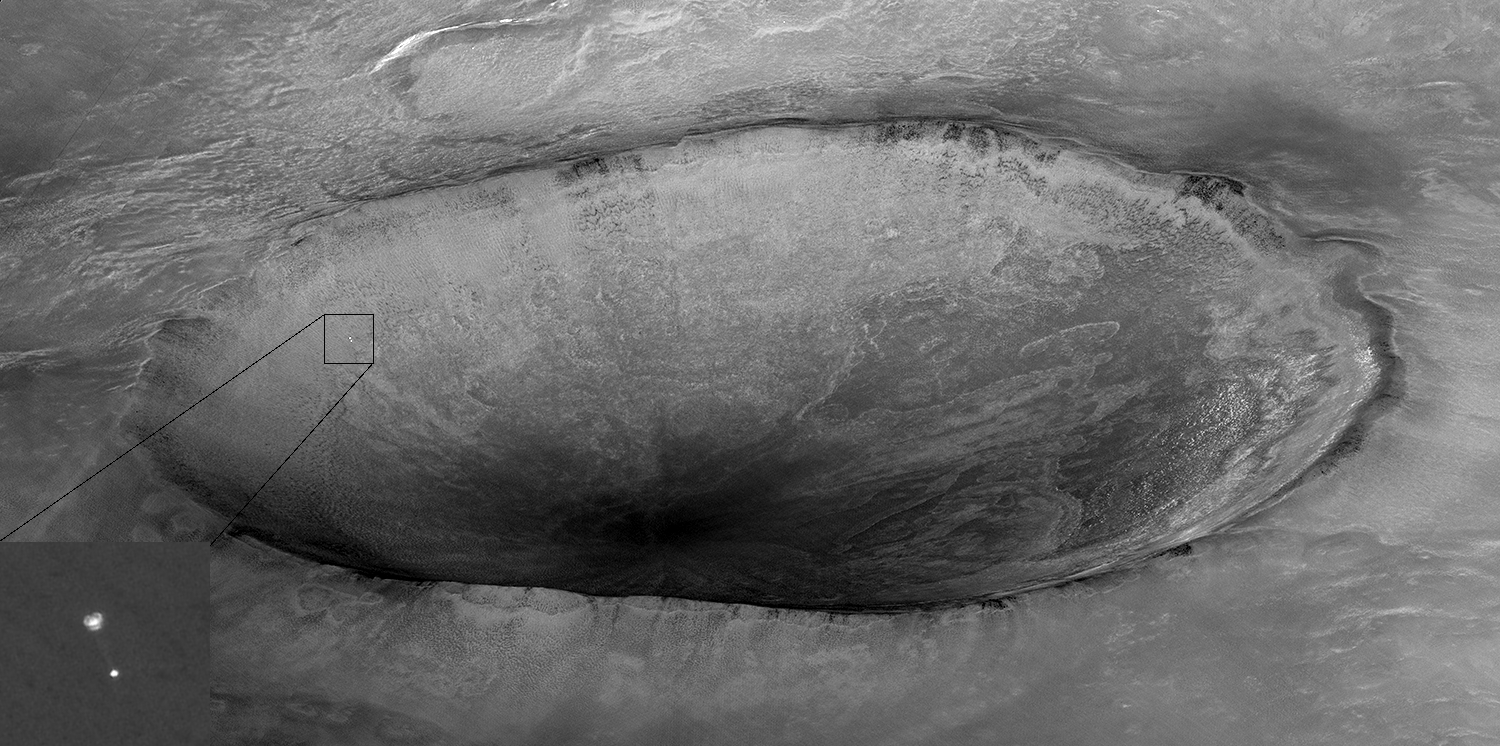

Phoenix Descending with Crater in the Background

Mars Reconnaissance Orbiter’s High Resolution Imaging Science Experiment (HiRISE) camera acquired this image of Phoenix hanging from its parachute as it descended to the Martian surface. Shown here is a 10 kilometer (6 mile) diameter crater informally called “Heimdall,” and an improved full-resolution image of the parachute and lander. Although it appears that Phoenix is descending into the crater, it is actually about 20 kilometers (about 12 miles) in front of the crater.

The Phoenix Mission is led by the University of Arizona, Tucson, on behalf of NASA. Project management of the mission is by NASA’s Jet Propulsion Laboratory, Pasadena, Calif. Spacecraft development is by Lockheed Martin Space Systems, Denver.

Photojournal Note: As planned, the Phoenix lander, which landed May 25, 2008 23:53 UTC, ended communications in November 2008, about six months after landing, when its solar panels ceased operating in the dark Martian winter.

Credit: NASA/JPL-Caltech/University of Arizona